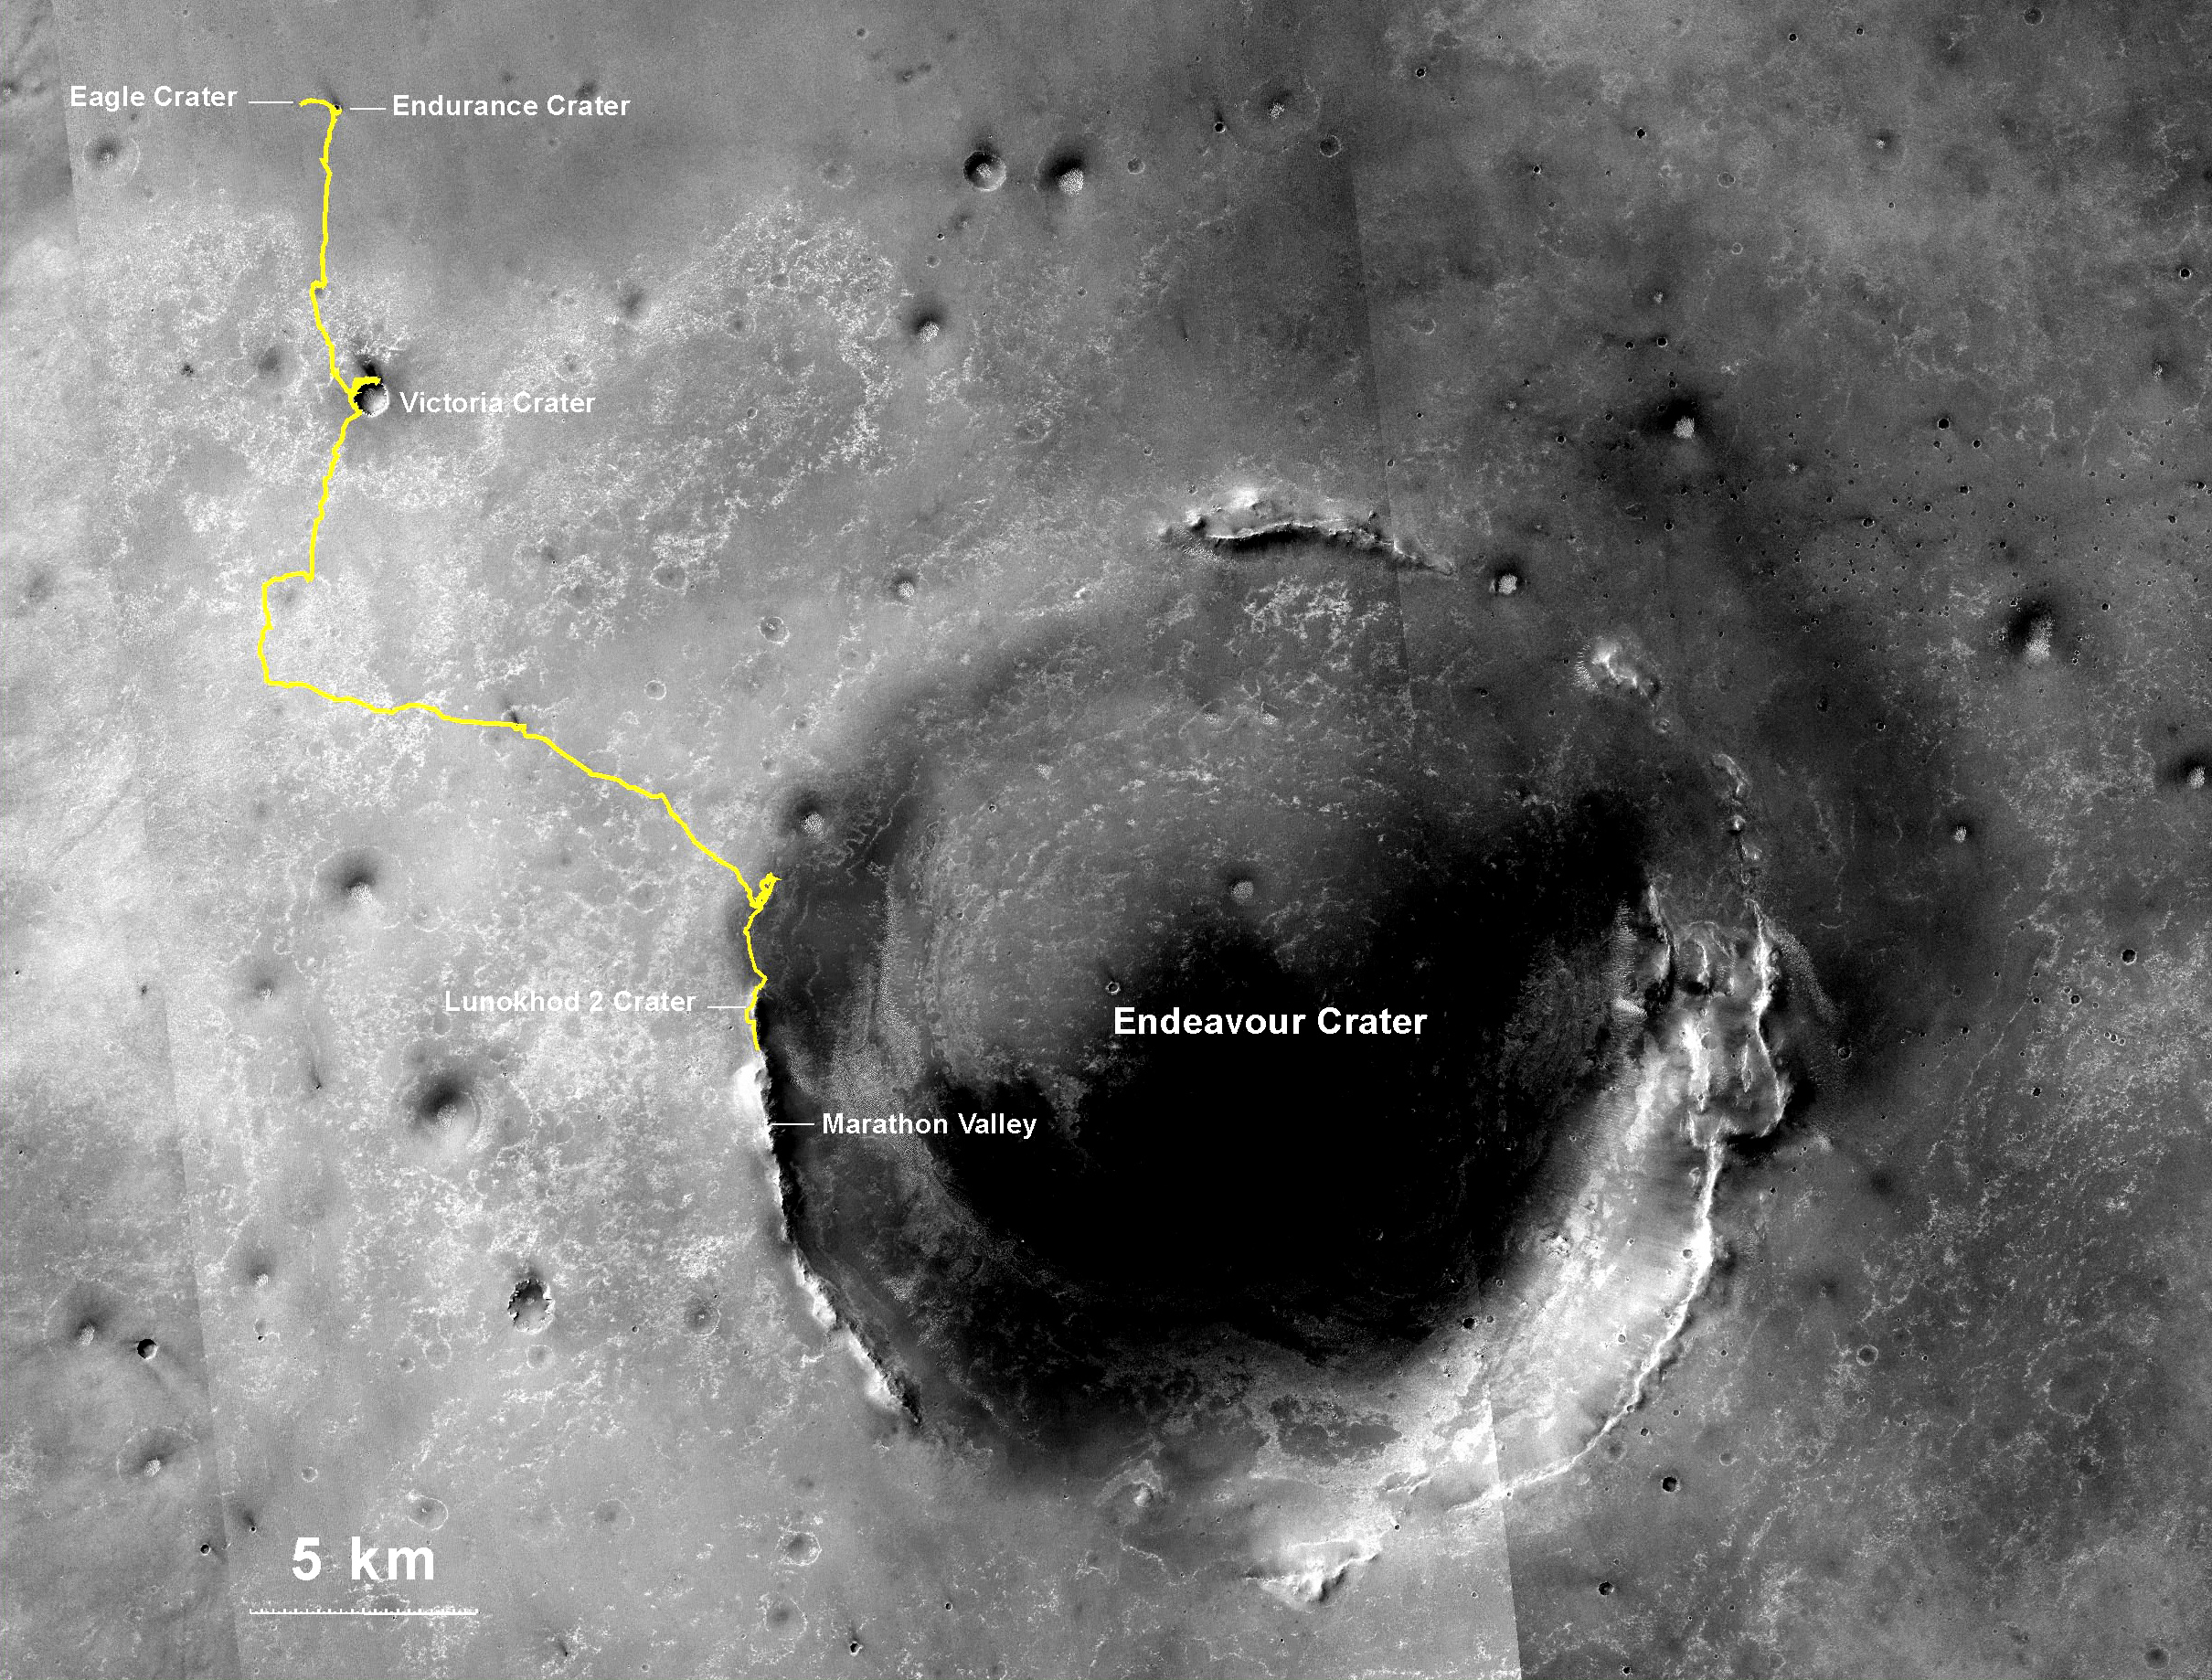

Opportunity’s Journey Exceeds 25 Miles

Figure 1

NASA’s Mars Exploration Rover Opportunity, working on Mars since January 2004, passed 25 miles of total driving on the mission’s 3,735th Martian day, or sol (July 27, 2014). A drive of 157 feet (48 meters) on Sol 3735 brought Opportunity’s total odometry to 25.01 miles (40.25 kilometers).

The gold line on this image shows Opportunity’s route from the landing site inside Eagle Crater, in upper left, to its location after the Sol 3735 drive. The mission has been investigating on the western rim of Endeavour Crater since August 2011. This crater spans about 14 miles (22 kilometers) in diameter. The mapped area is all within the Meridiani Planum region of equatorial Mars, which was chosen as Opportunity’s landing area because of earlier detection of the mineral hematite from orbit. North is up.

Opportunity now holds our solar system’s distance record for off-Earth driving. The previous record holder was the Soviet Union’s Lunokhod 2 rover, which landed on Earth’s moon on Jan. 15, 1973, a successor to the first Lunokhod mission in 1970. Lunokhod 2 drove about 24.2 miles (39 kilometers) in less than five months (five lunar days). As Opportunity approached the 1973 mission’s mileage record earlier this year, the rover team chose the name “Lunokhod 2” for a crater about 20 feet (6 meters) in diameter on the outer slope of Endeavour’s rim on Mars. If Opportunity keeps working long enough to match the distance of a marathon footrace — 26.2 miles (about 42.2 kilometers) — it will be getting near the next major investigation site that the mission’s scientists have chosen: “Marathon Valley.”

The base image for the map is a mosaic of images taken by the Context Camera on NASA’s Mars Reconnaissance Orbiter. An earlier version of this map, with other features labeled, is at PIA17558. Figure 1 is an unlabeled version of the map.

Opportunity completed its three-month prime mission in April 2004 and has continued operations in bonus extended missions. It has found several types of evidence of ancient environments with abundant liquid water. The Mars Reconnaissance Orbiter reached Mars in 2006, completed its prime mission in 2010, and is also working in an extended mission.

This traverse map was made at the New Mexico Museum of Natural History & Science, Albuquerque. NASA’s Jet Propulsion Laboratory, a division of the California Institute of Technology in Pasadena, manages the Mars Exploration Rover Project and the Mars Reconnaissance Orbiter for the NASA Science Mission Directorate, Washington. Malin Space Science Systems, San Diego, built and operates the orbiter’s Context Camera.

Credit: NASA/JPL-Caltech/MSSS/NMMNHS